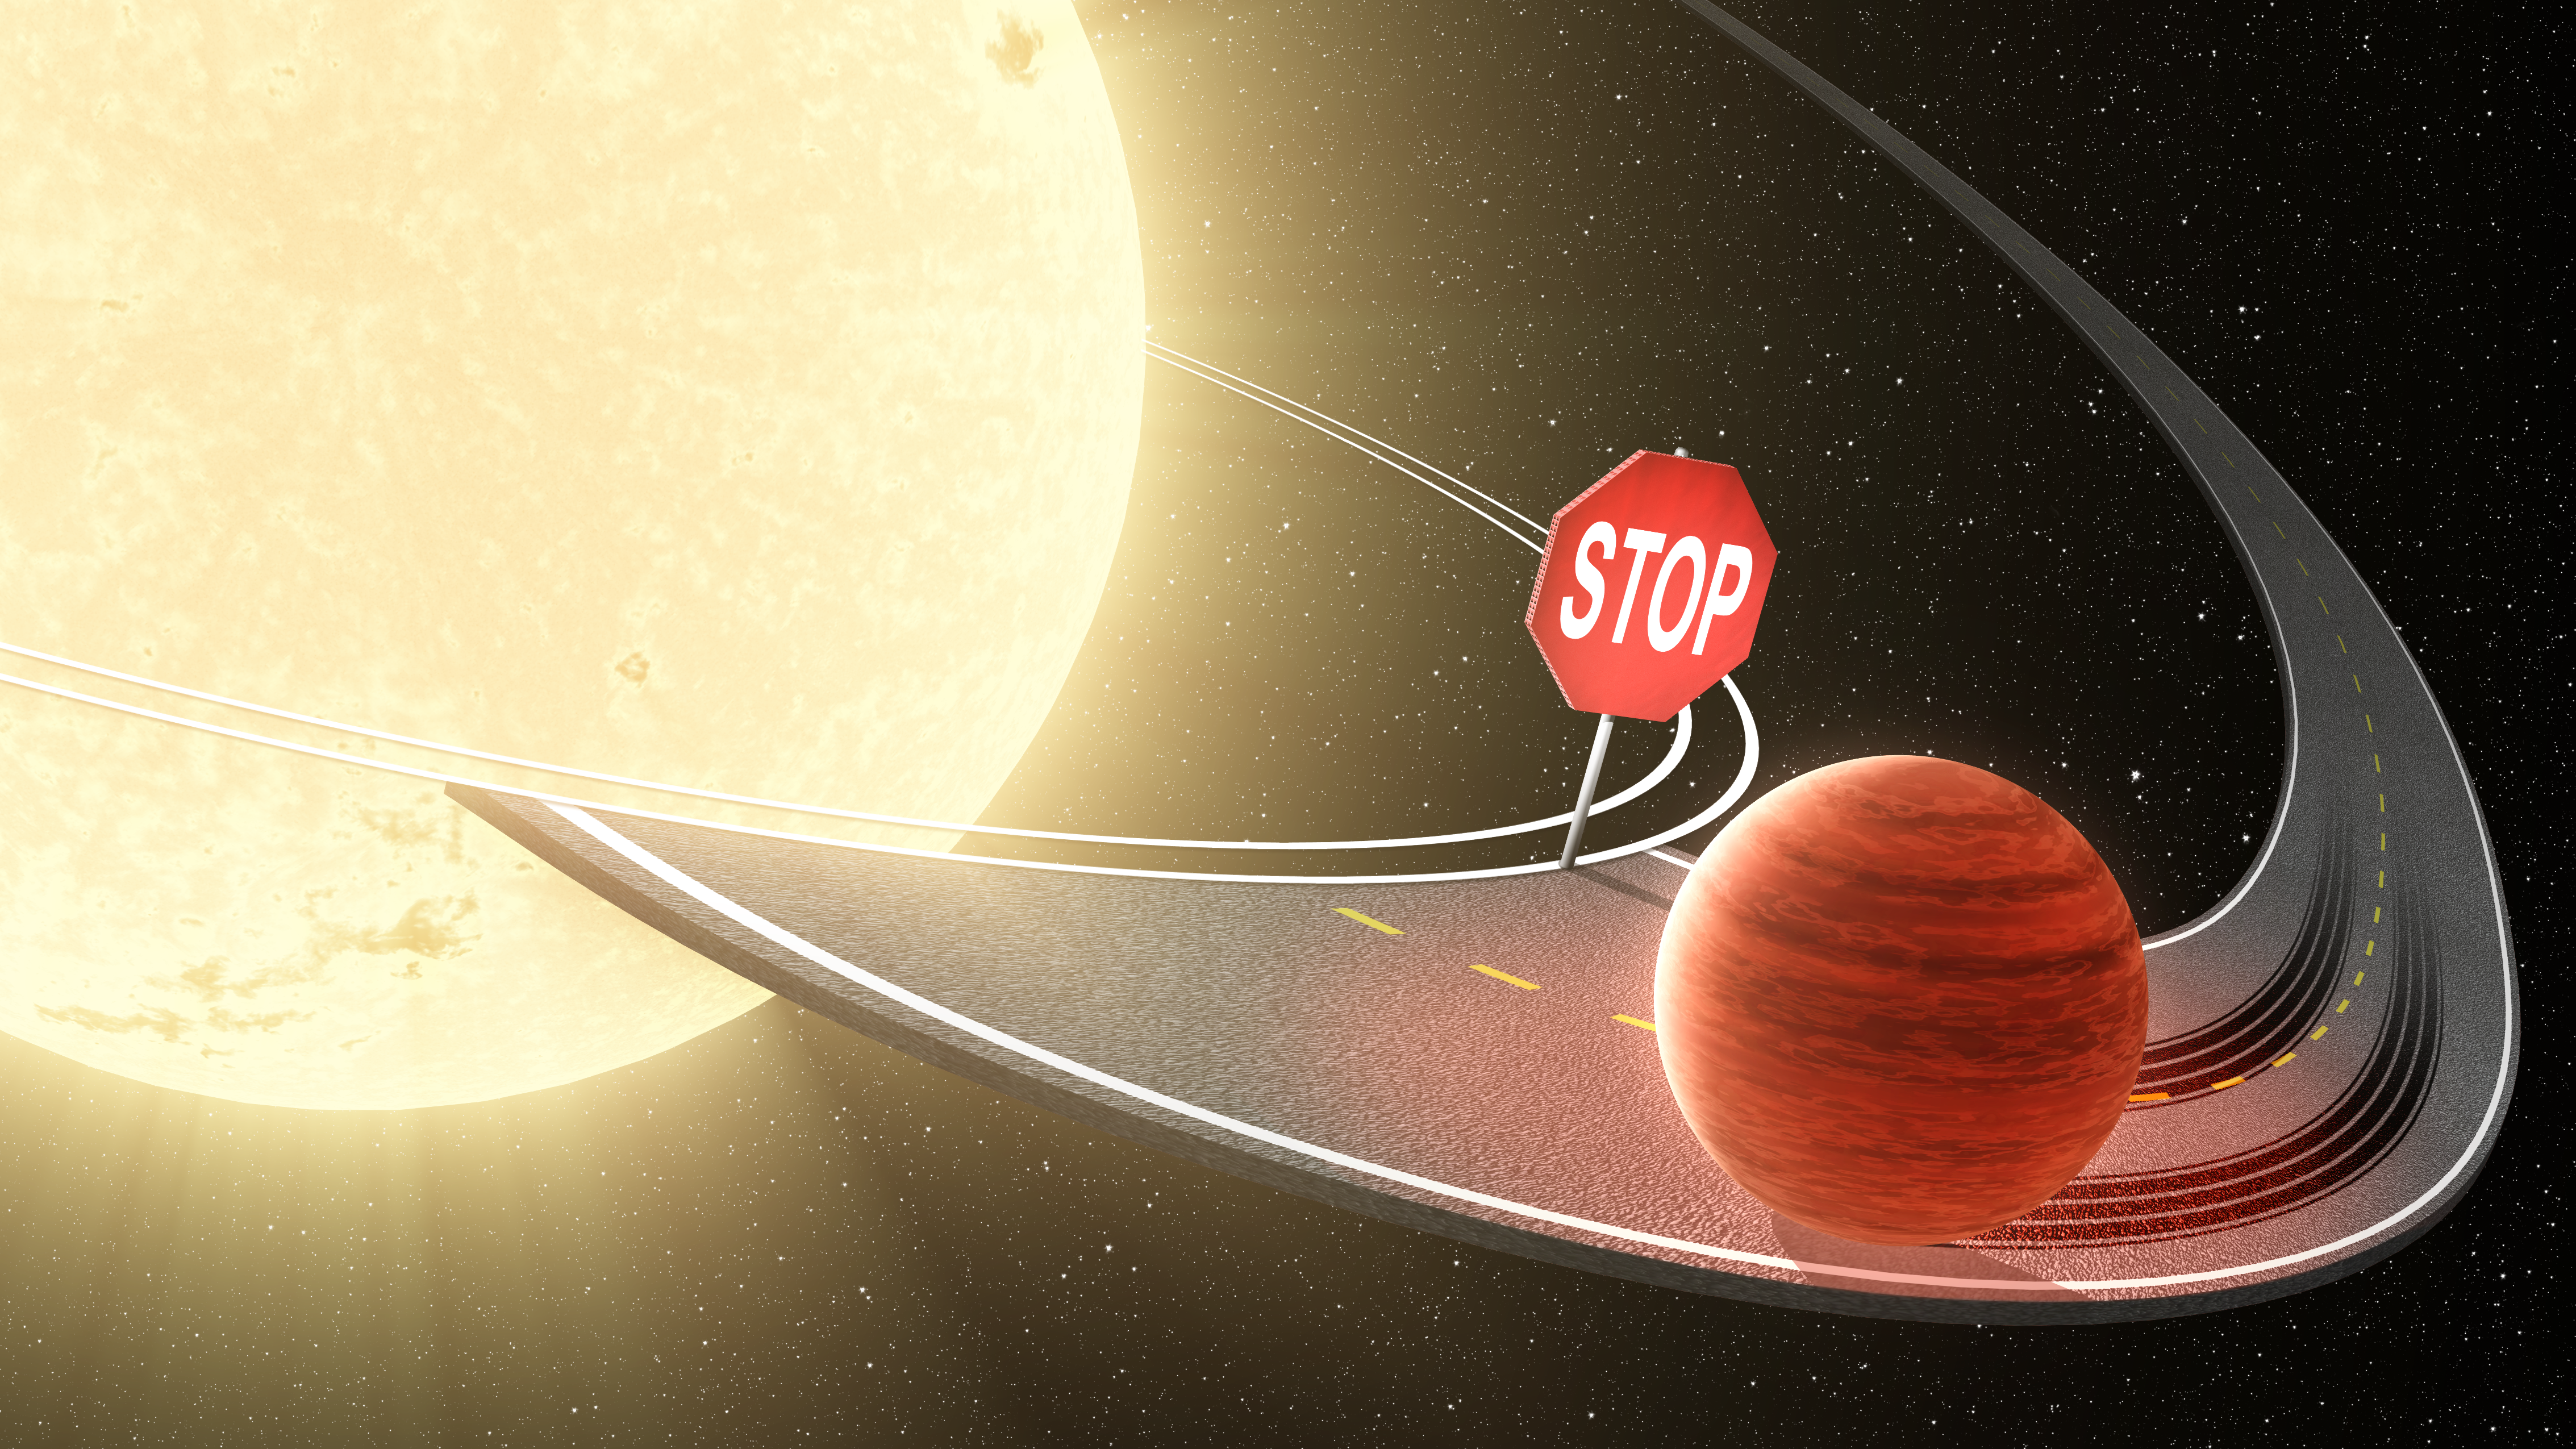

On the Road Toward a Star, Planets Halt Their Migration (Artist Concept)

Researchers using data from NASA’s Kepler space telescope have shown that migrating planets stop their inward journey before reaching their stars, as illustrated in this artist’s concept. Jupiter-like planets, called “hot Jupiters” are known to migrate from their star’s frigid outer reaches in toward the star and its blistering heat. Dozens of hot Jupiters have been discovered orbiting closely to their stars, whipping around in just days.

Until now, it was not clear whether these massive planets remain in stable orbits close to their stars or keep marching in closer and closer until they are ultimately consumed. The new work not only demonstrates that the planets stop their migration inward, but also shows how. The tidal, or gravitational, forces acting to circularize the orbits of the planets cause them to cease their inbound travels once they have hit the stable orbits.

NASA’s Ames Research Center in Moffett Field, Calif., manages Kepler’s ground system development, mission operations and science data analysis. JPL managed the Kepler mission’s development.

Credit: NASA/JPL-Caltech